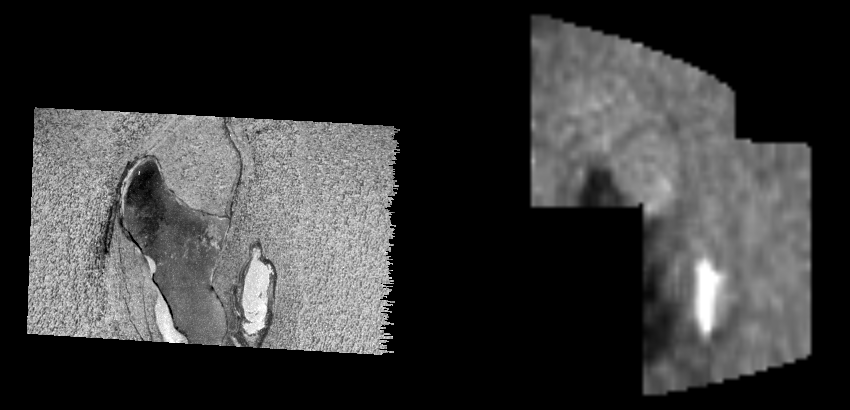

Sulphur Dioxide on the Chaac Region of Io

This image shows the Chaac region, on Jupiter’s moon Io, viewed by two instruments on NASA’s spacecraft Galileo during the flyby on February 22, 2000. On the left is an image taken by Galileo’s onboard camera. On the right is a map of the relative abundance of sulphur dioxide obtained from an observation made by the infrared spectrometer, an instrument onboard Galileo. The right map shows that the bright white material inside the small caldera just to the east of Chaac (lower right in the camera image) is filled by sulphur dioxide. This sulphur dioxide is purer than at any other location so far observed on Io. It may represent a frozen layer of sulphur dioxide ice on the floor of the caldera. The width of the image seen on the right map is about 100 kilometers (62 miles).

The Jet Propulsion Laboratory, Pasadena, Calif., manages the mission for NASA’s Office of Space Science, Washington, D.C. JPL is a division of the California Institute of Technology in Pasadena.

Credit: NASA/JPL